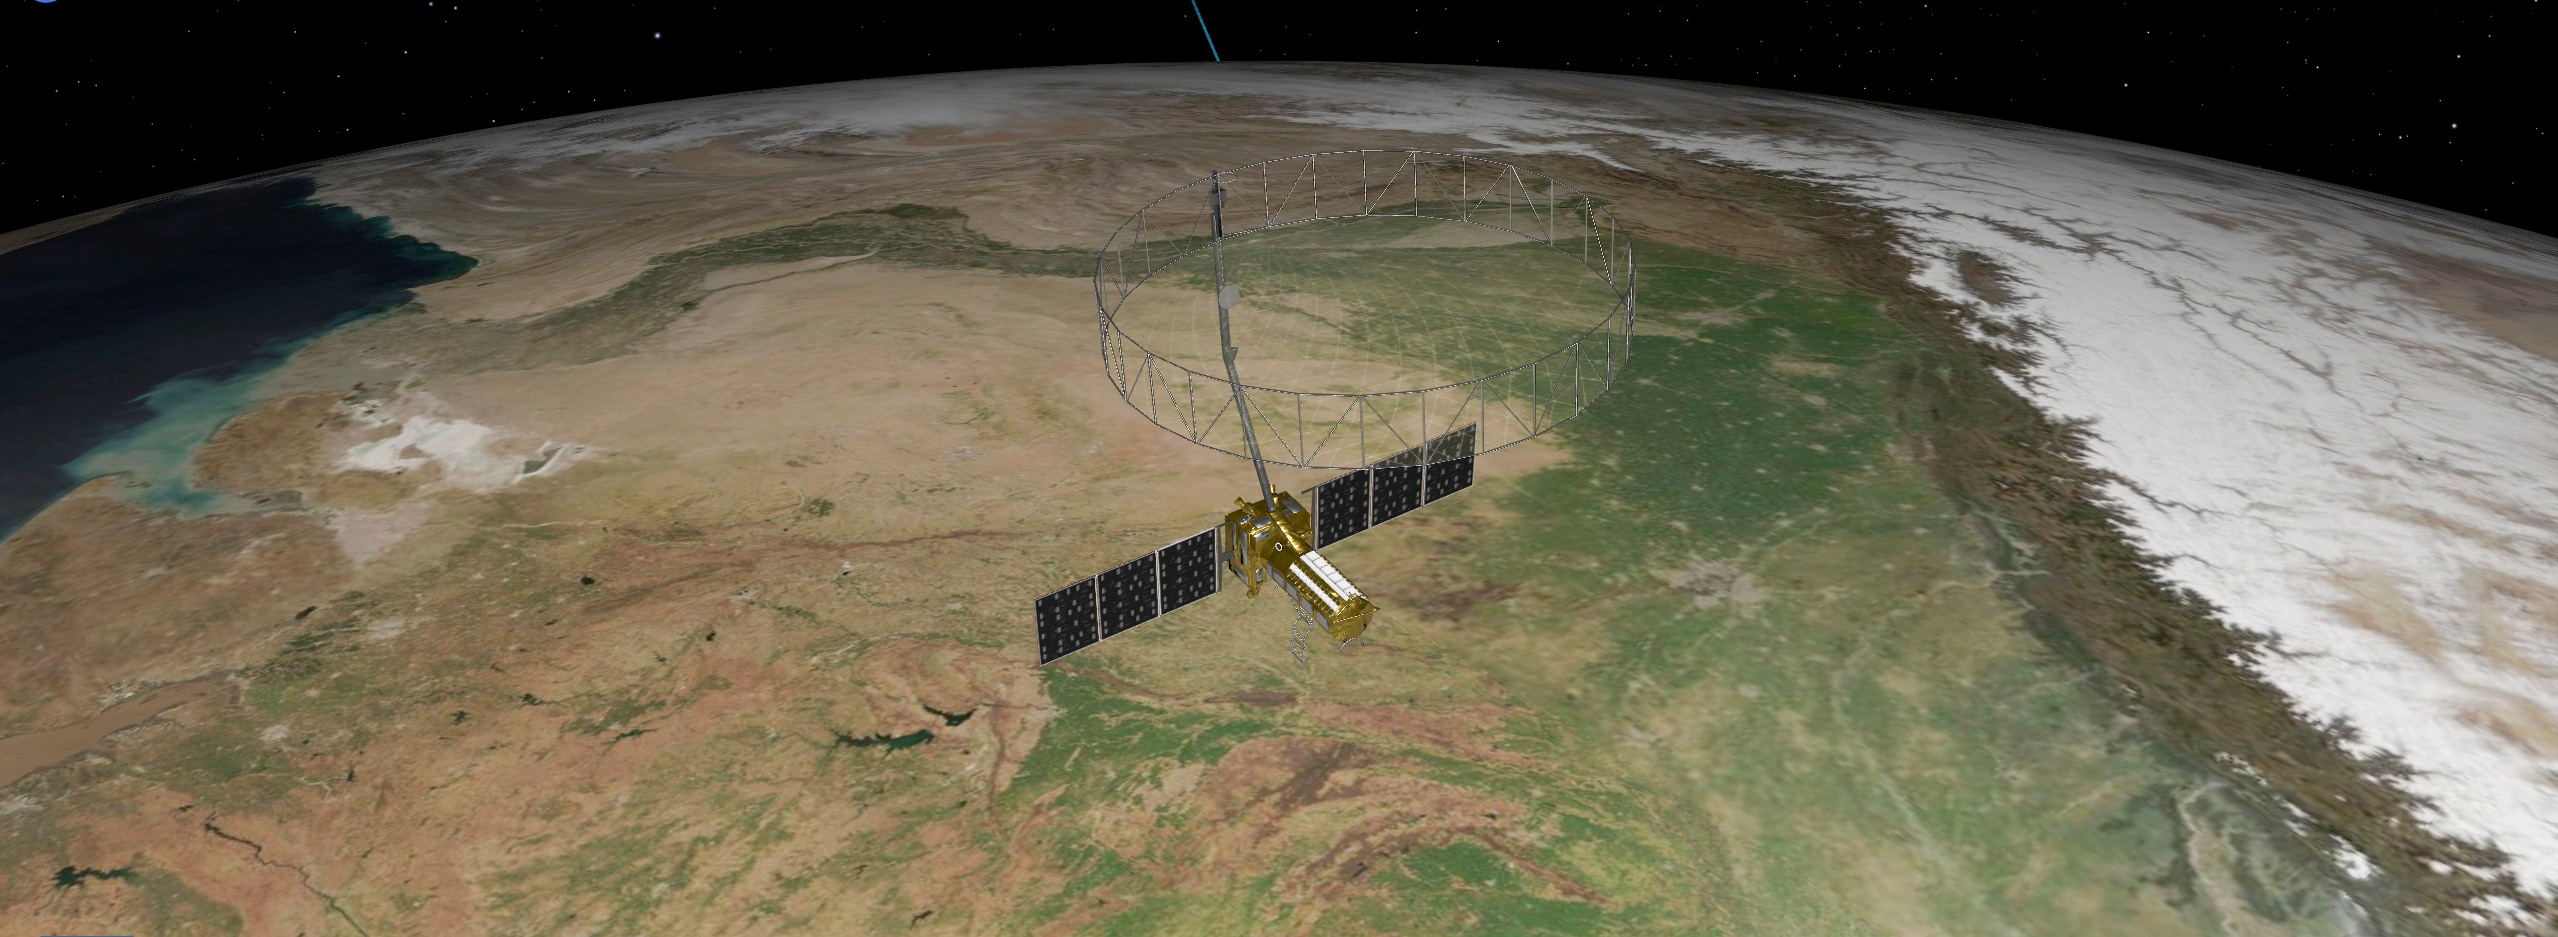

NISAR in Orbit Over Northeastern India (Artist’s Concept)

This artist’s concept depicts the NISAR satellite orbiting Earth over northeastern India. Short for NASA-ISRO Synthetic Aperture Radar, the mission is an equal collaboration between the NASA and the Indian Space Research Organisation and marks the first time the two agencies have cooperated on hardware development for an Earth-observing mission.

Observations from NISAR will benefit humanity by helping researchers around the world better understand changes in our planet’s surface, including its ice sheets, glaciers, and sea ice. It also will capture changes in forest and wetland ecosystems and track movement and deformation of our planet’s crust by phenomena such as earthquakes, landslides, and volcanic activity. The global and rapid coverage from NISAR will provide unprecedented opportunities for disaster response, producing data to assist in mitigating and assessing damage, with observations before and after catastrophic events available in short time frames.

NISAR will launch from ISRO’s Satish Dhawan Space Centre on India’s southeastern coast in 2025.

Credit: NASA/JPL-Caltech